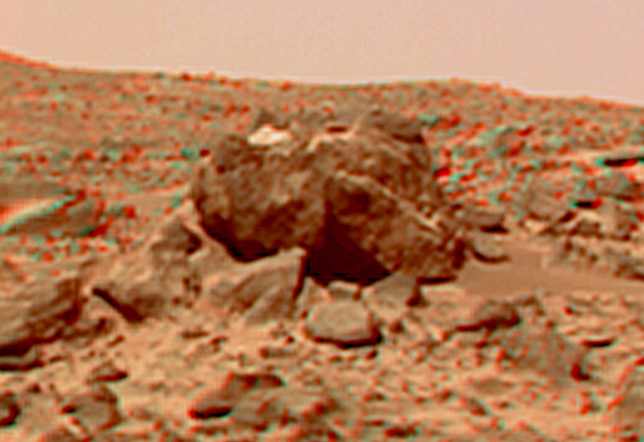

Hippo in Super Resolution from Super Panorama

This view of the “Hippo,” 25 meters to the west of the lander, was produced by combining the “Super Panorama” frames from the IMP camera. Super resolution was applied to help to address questions about the texture of this rock and what it might tell us about its mode of origin.

The composite color frames that make up this anaglyph were produced for both the right and left eye of the IMP. These composites consist of more than 15 frames per eye (because multiple sequences covered the same area), taken with different color filters that were enlarged by 500% and then co-added using Adobe Photoshop to produce, in effect, a super-resolution panchromatic frame that is sharper than an individual frame would be. These panchromatic frames were then colorized with the red, green, and blue filtered images from the same sequence. The color balance was adjusted to approximate the true color of Mars.

The anaglyph view was produced by combining the left with the right eye color composite frames by assigning the left eye composite view to the red color plane and the right eye composite view to the green and blue color planes (cyan), to produce a stereo anaglyph mosaic. This mosaic can be viewed in 3-D on your computer monitor or in color print form by wearing red-blue 3-D glasses.

Mars Pathfinder is the second in NASA’s Discovery program of low-cost spacecraft with highly focused science goals. The Jet Propulsion Laboratory, Pasadena, CA, developed and manages the Mars Pathfinder mission for NASA’s Office of Space Science, Washington, D.C. JPL is a division of the California Institute of Technology (Caltech).

The left eye and right eye panoramas from which this anaglyph was created is available at
PIA02405 andPIA02406.

Photojournal note: Sojourner spent 83 days of a planned seven-day mission exploring the Martian terrain, acquiring images, and taking chemical, atmospheric and other measurements. The final data transmission received from Pathfinder was at 10:23 UTC on September 27, 1997. Although mission managers tried to restore full communications during the following five months, the successful mission was terminated on March 10, 1998.

Credit: NASA/JPL